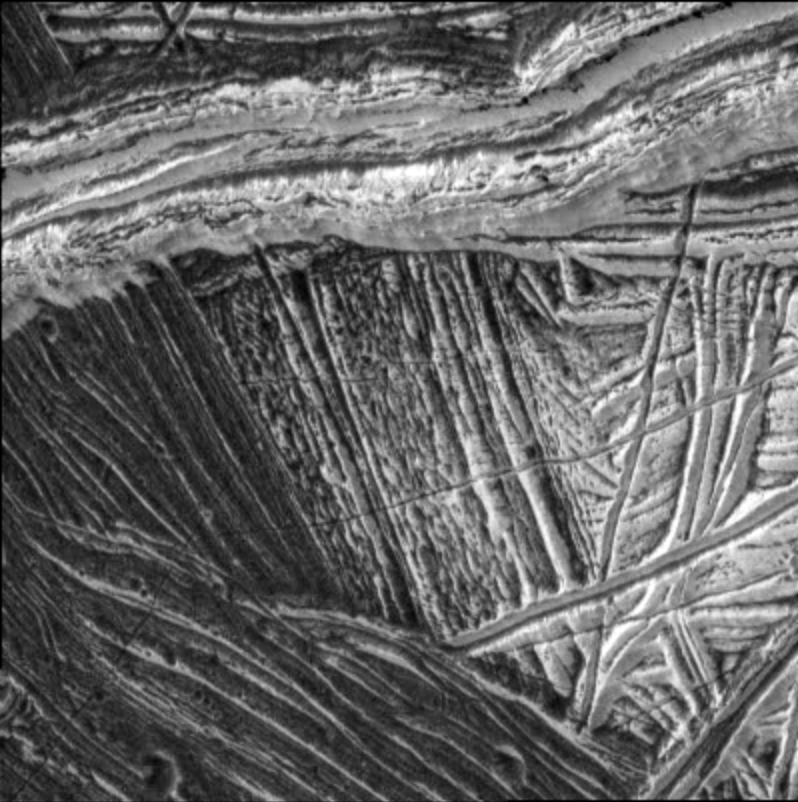

Europa Wedge Region

This image shows an area of crustal separation on Jupiter’s moon, Europa. Lower resolution pictures taken earlier in the tour of NASA’s Galileo spacecraft revealed that dark wedge-shaped bands in this region are areas where the icy crust has completely pulled apart. Dark material has filled up from below and filled the void created by this separation.

In the lower left corner of this image, taken by Galileo’s onboard camera on December 16, 1997, a portion of one dark wedge area is visible, revealing a linear texture along the trend of the wedge. The lines of the texture change orientation slightly and reflect the fact that we are looking at a bend in the wedge. The older, bright background, visible on the right half of the image, is criss-crossed with ridges. A large, bright ridge runs east-west through the upper part of the image, cutting across both the older background plains and the wedge. This ridge is rough in texture, with numerous small terraces and troughs containing dark material.

North is to the top of the picture and the sun illuminates the surface from the northwest. This image, centered at approximately 16.5 degrees south latitude and 196.5 degrees west longitude, covers an area approximately 10 kilometers square (about 6.5 miles square). The resolution of this image is about 26 meters per picture element. This image was taken by the solid state imaging system from a distance of 1250 kilometers (750 miles).

The Jet Propulsion Laboratory, Pasadena, CA manages the Galileo mission for NASA’s Office of Space Science, Washington, DC. JPL is an operating division of California Institute of Technology (Caltech).

This image and other images and data received from Galileo are posted on the World Wide Web, on the Galileo mission home page at URL http://www.jpl.nasa.gov/ galileo.

Credit: NASA/JPL